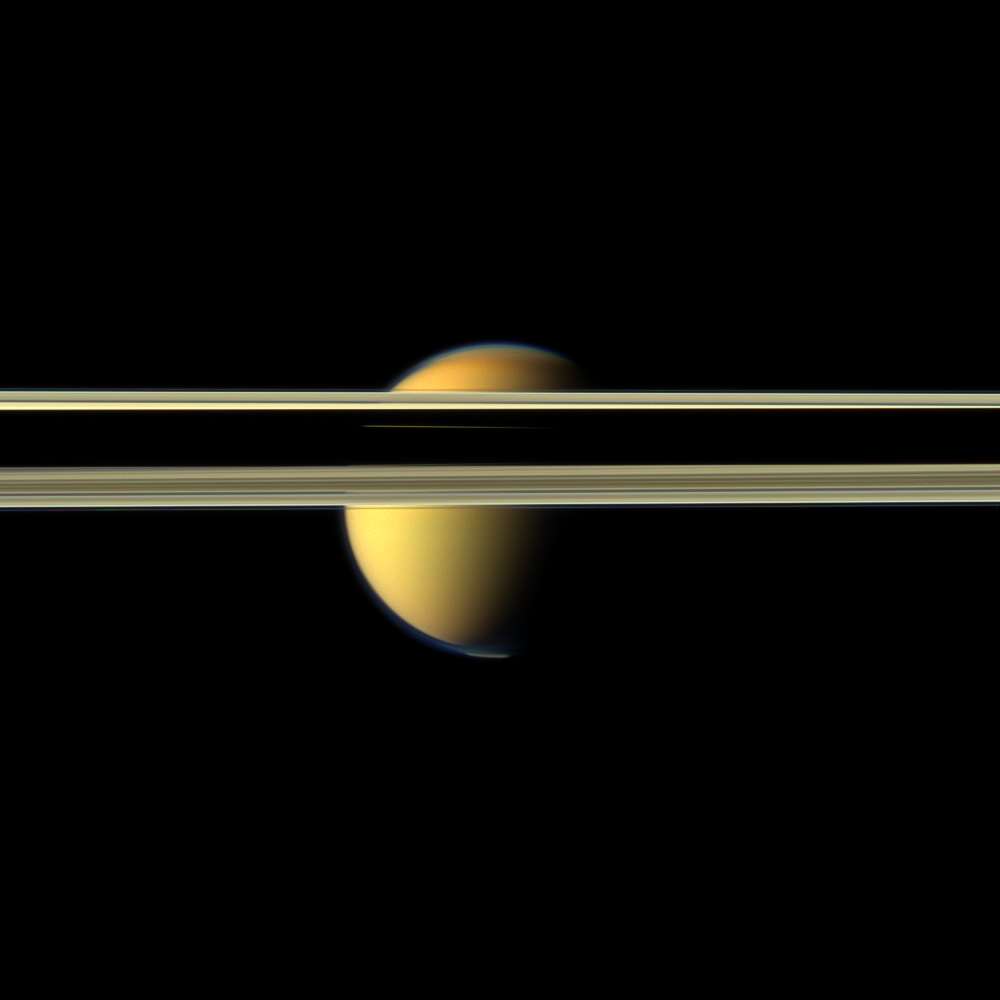

Obscured by Rings

Saturn’s rings obscure part of Titan’s colorful visage in this image from NASA’s Cassini spacecraft.

The south polar vortex that first appeared in Titan’s atmosphere in 2012 is visible at the bottom of this view. See PIA14919 and PIA14920 to learn more about this mass of swirling gas around the pole in the atmosphere. The south polar vortex was not present earlier in the mission (see PIA08391 and PIA14909). Titan is 3,200 miles (5,150 kilometers) across.

The northern part of the moon’s atmosphere visible here includes the north polar hood, a cap of haze looking slightly darker than the rest of the atmosphere and seen near the top of the moon. See PIA08137 to learn more about the north polar hood.

Parts of the rings appear dark near the center of this view because of the shadow cast by the planet. However, a sliver of illuminated Titan can be seen through the Cassini Division in the rings near the middle of this darkness.

This view looks toward the northern, sunlit side of the rings from just above the ring plane.

Images taken using red, green and blue spectral filters were combined to create this natural color view. The images were obtained with the Cassini spacecraft narrow-angle camera on May 16, 2012, at a distance of approximately 1.9 million miles (3 million kilometers) from Titan. Image scale is 11 miles (18 kilometers) per pixel on Titan.

The Cassini-Huygens mission is a cooperative project of NASA, the European Space Agency and the Italian Space Agency. The Jet Propulsion Laboratory, a division of the California Institute of Technology in Pasadena, manages the mission for NASA’s Science Mission Directorate, Washington, D.C. The Cassini orbiter and its two onboard cameras were designed, developed and assembled at JPL. The imaging operations center is based at the Space Science Institute in Boulder, Colo.

Credit: NASA/JPL-Caltech/Space Science Institute